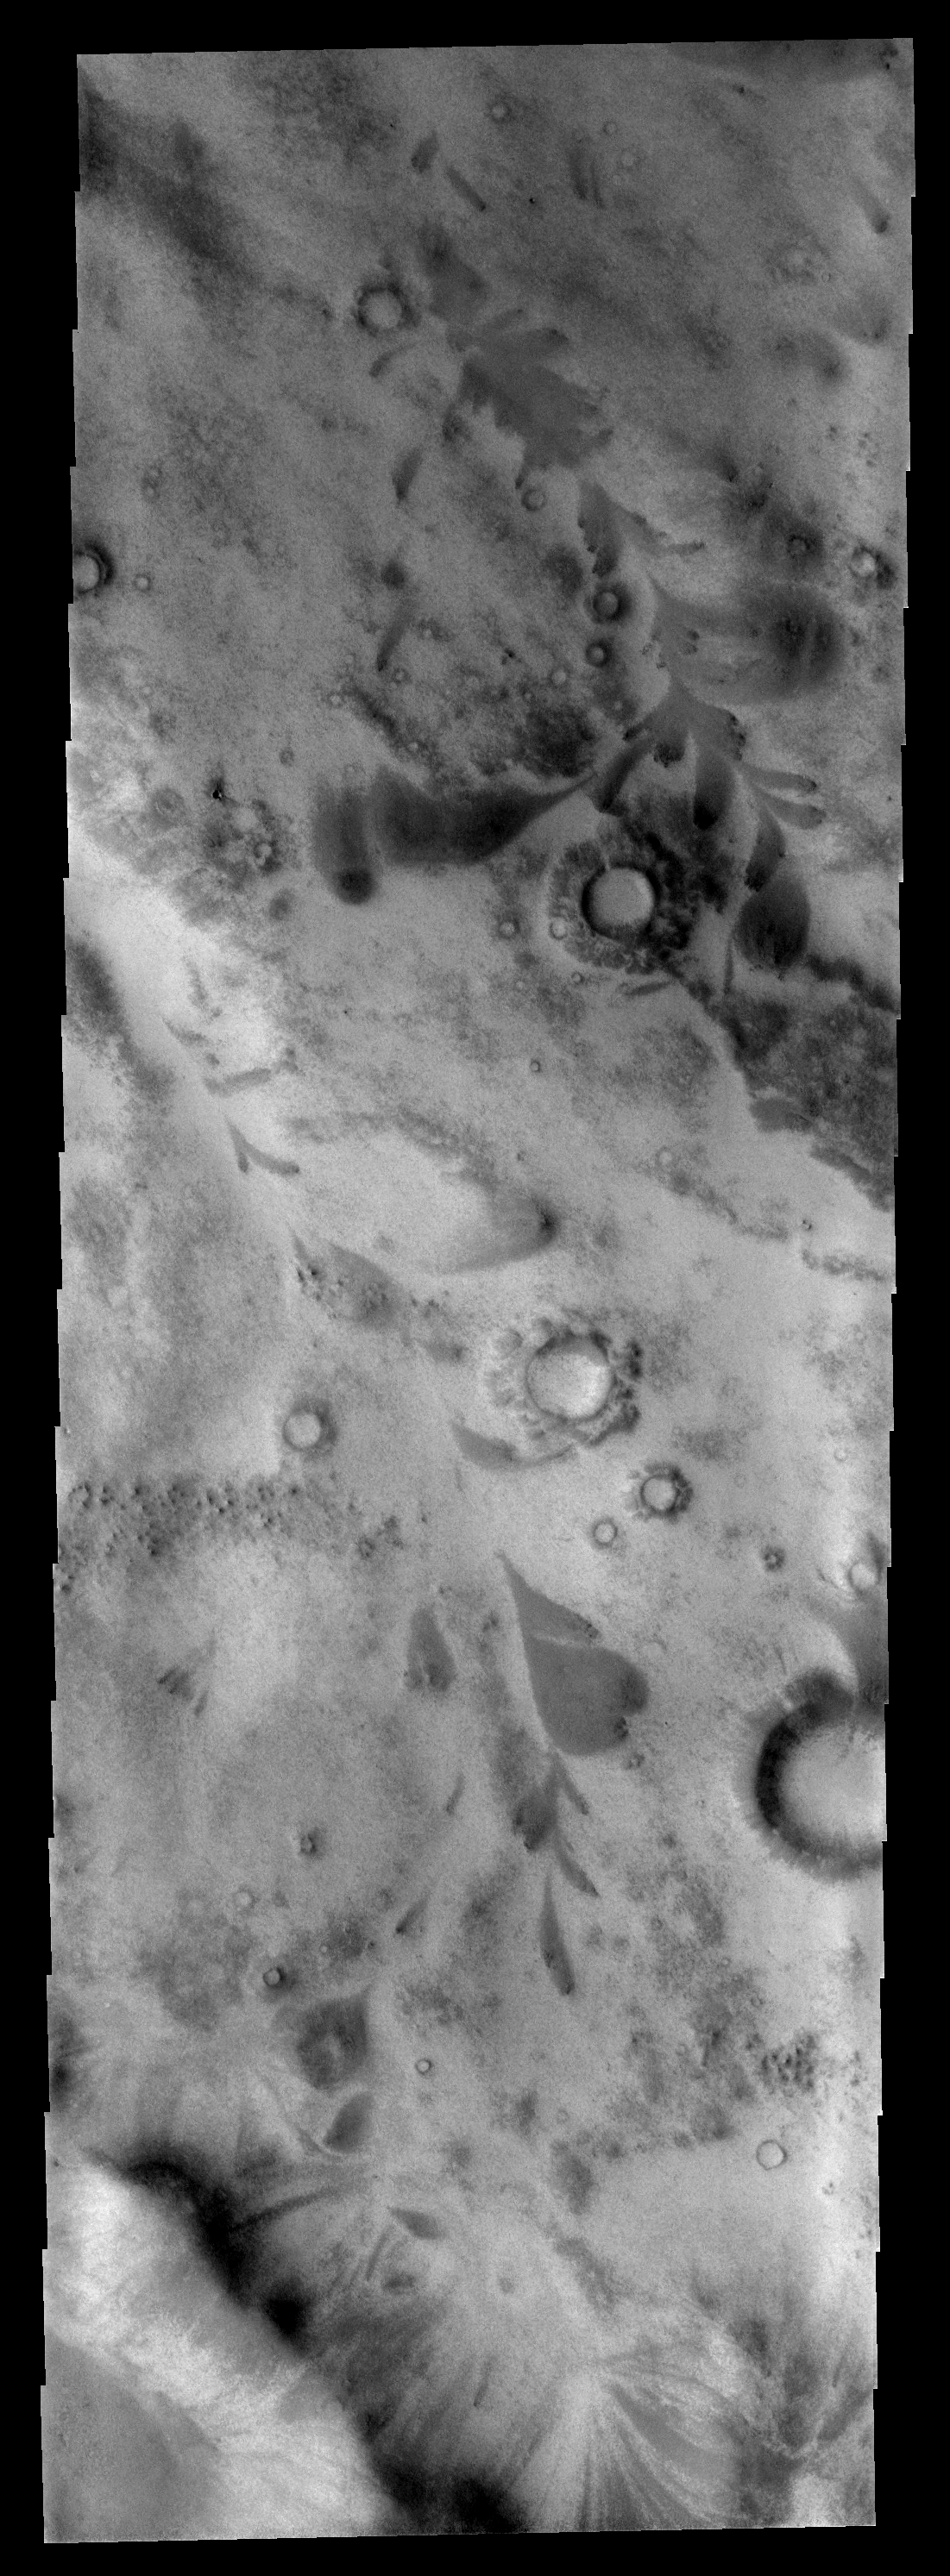

Moving Down Valley

This image is located just outside the south polar cap region. The dark leaf-shaped features are material moving down slope and then down valley. Note that the broad end of the features are located over dark outcrops.

Image information: VIS instrument. Latitude -66.2N, Longitude 217.5E. 17 meter/pixel resolution.

Please see the THEMIS Data Citation Note for details on crediting THEMIS images.

Note: this THEMIS visual image has not been radiometrically nor geometrically calibrated for this preliminary release. An empirical correction has been performed to remove instrumental effects. A linear shift has been applied in the cross-track and down-track direction to approximate spacecraft and planetary motion. Fully calibrated and geometrically projected images will be released through the Planetary Data System in accordance with Project policies at a later time.

NASA’s Jet Propulsion Laboratory manages the 2001 Mars Odyssey mission for NASA’s Office of Space Science, Washington, D.C. The Thermal Emission Imaging System (THEMIS) was developed by Arizona State University, Tempe, in collaboration with Raytheon Santa Barbara Remote Sensing. The THEMIS investigation is led by Dr. Philip Christensen at Arizona State University. Lockheed Martin Astronautics, Denver, is the prime contractor for the Odyssey project, and developed and built the orbiter. Mission operations are conducted jointly from Lockheed Martin and from JPL, a division of the California Institute of Technology in Pasadena.

Credit: NASA/JPL/ASU